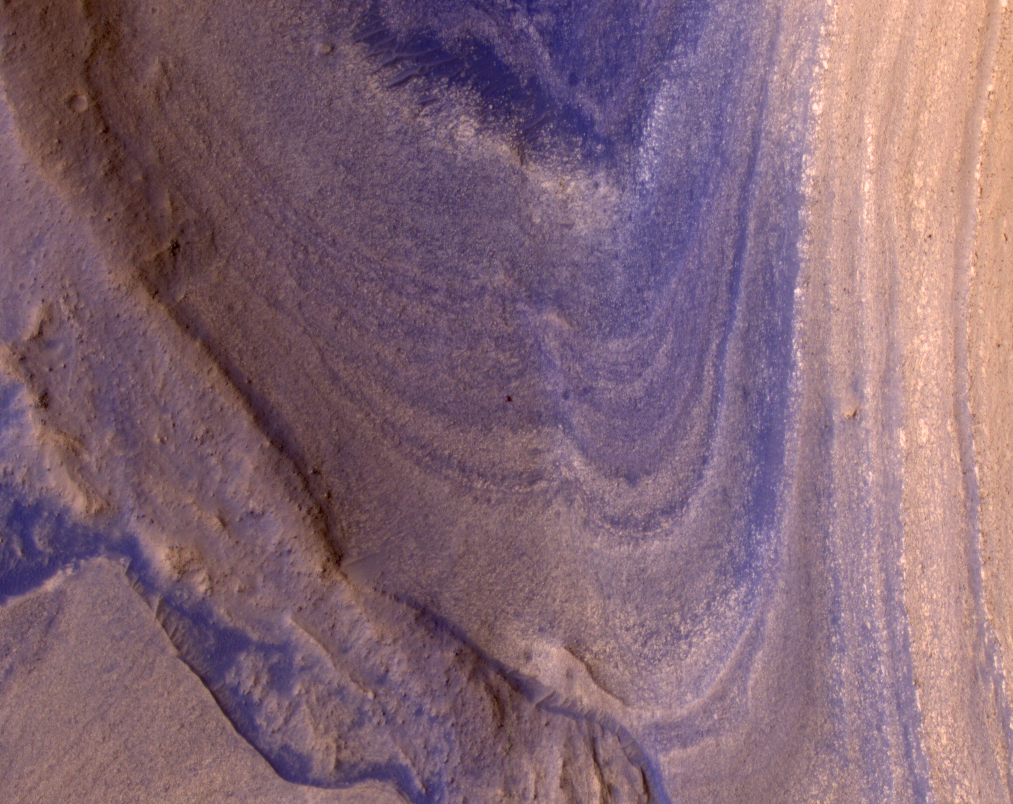

HiRISE Spots Curiosity Driving Toward Upper Gediz Vallis

NASA’s Curiosity Mars rover appears as a dark speck in this image captured from directly overhead by the agency’s Mars Reconnaissance Orbiter, or MRO. The orbiter is equipped with a camera capable of viewing objects the size of a dinner table on the Red Planet’s surface.

The camera, called the High-Resolution Imaging Science Experiment (HiRISE), has viewed spacecraft on the surface many times before. Here, it captured Curiosity driving up a steep slope on Dec. 29, 2023, the 4,051st Martian day, or sol, of the rover’s mission.

Curiosity is seen in an area striped with alternating dark and light bands. Scientists are interested in learning what differentiated the materials on the surface to form these different bands.

Figure A: the same image with Curiosity circled.

NASA’s Jet Propulsion Laboratory, a division of Caltech in Pasadena, California, manages MRO for the agency’s Science Mission Directorate in Washington. Lockheed Martin Space Systems is the prime contractor for the project and built the spacecraft. The HiRISE camera was built by Ball Aerospace and Technology Corporation and is operated by the University of Arizona.

Images from HiRISE and additional information about MRO are available online at: https://mars.nasa.gov/mro/ or http://HiRISE.lpl.arizona.edu.

Curiosity was built by JPL, which leads the mission on behalf of NASA’s Science Mission Directorate.

Credit: NASA/JPL-Caltech/University of Arizona